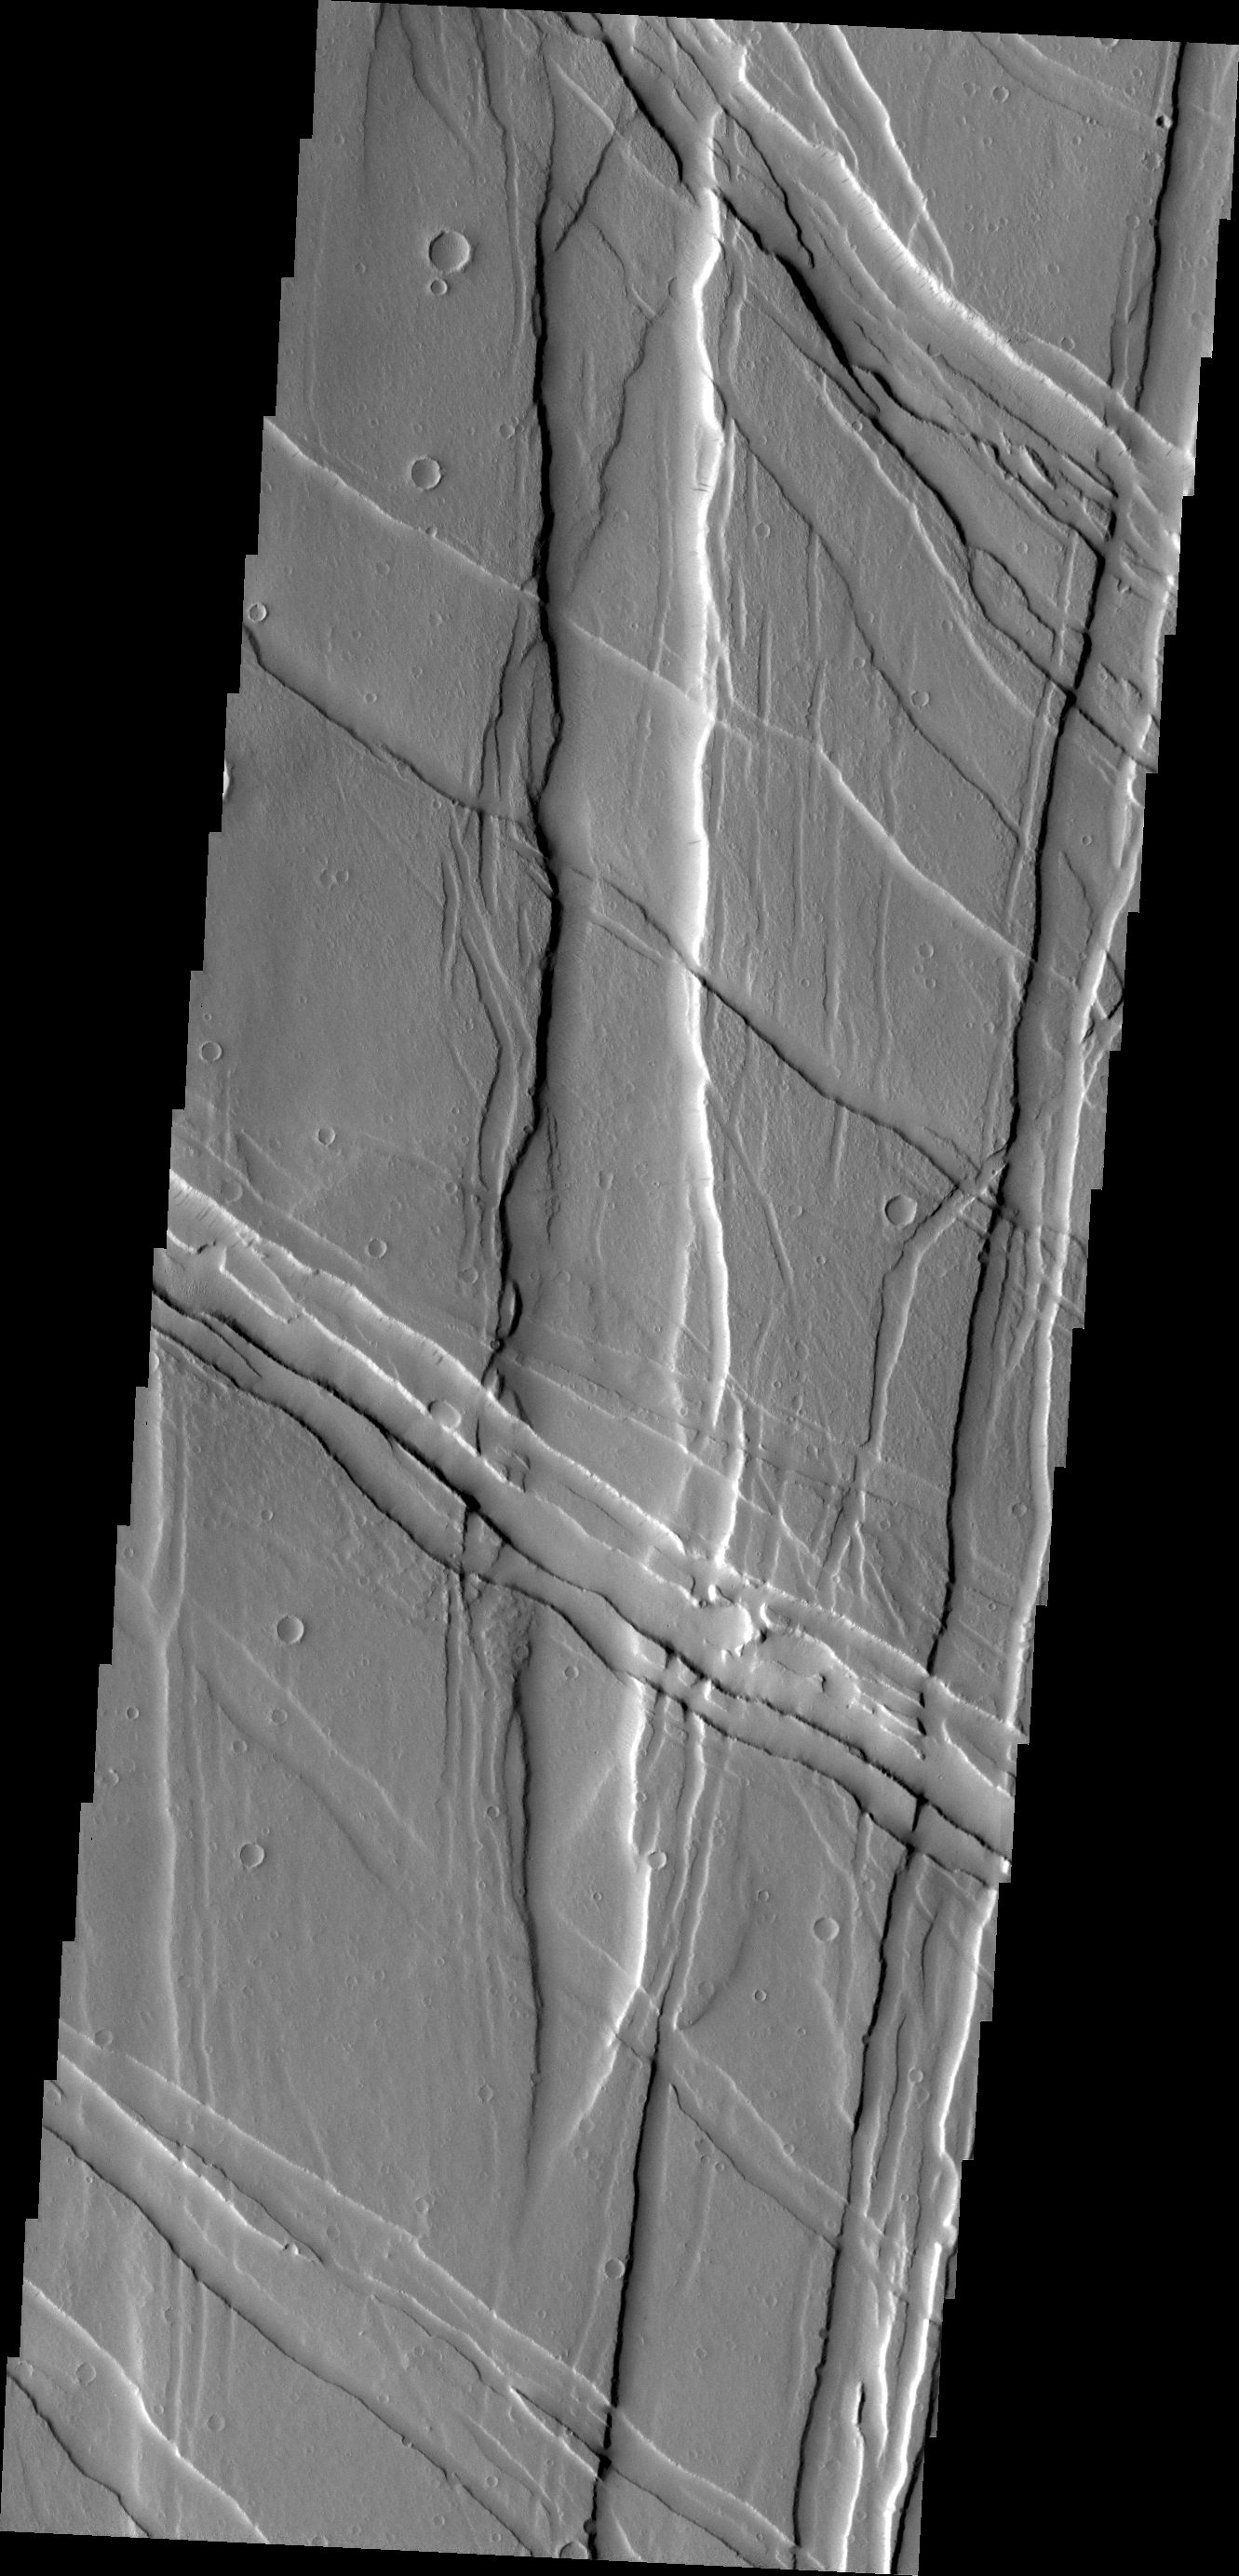

Ulysses Fossae

Ulysses Fossae is located in the Tharsis Volcanic region. Cross cutting tectonic fractures indicate that this region underwent stresses in multiple directions.

Credit: NASA/JPL/ASU